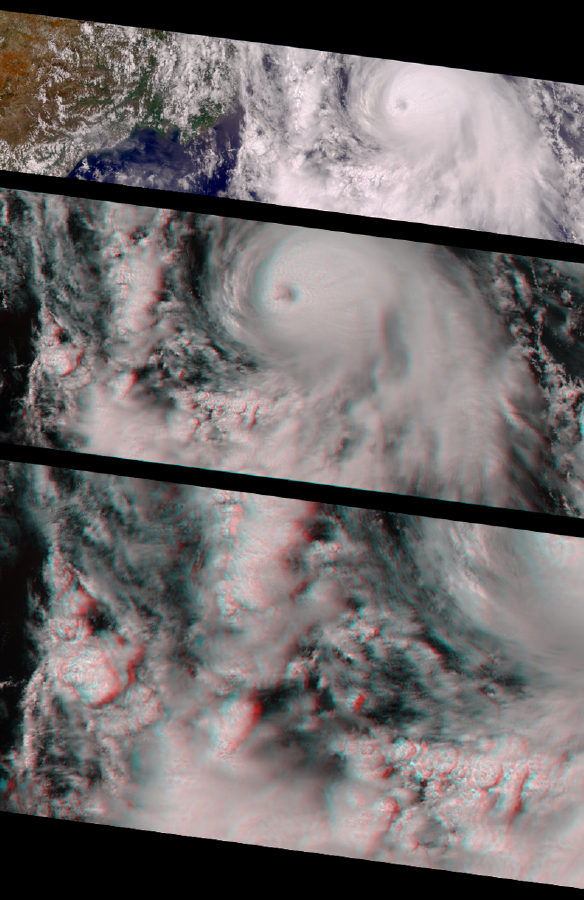

MISR Views Hurricane Carlotta

With winds reaching 155 mph, this year’s Hurricane Carlotta became the second strongest eastern Pacific June hurricane on record. These images from MISR show the hurricane on June 21, the day of its peak intensity. The pictures are oriented so that the spacecraft’s flight path is from left to right; north is at the left.

The top image is a color view from MISR’s vertical (nadir) camera, showing Carlotta’s location in the eastern Pacific Ocean, about 500 km south of Puerto Vallarta, Mexico.

The middle image is a stereoscopic “anaglyph” created using MISR’s nadir camera plus one of its aftward-viewing cameras, and shows a closer view of the area around the hurricane. Viewing with red/blue glasses (red filter over the left eye) is required to obtain a 3-D stereo effect.

Near the center of the storm, the eye is about 25 km in diameter and partially obscured by a thin cloud. About 50 km to the left of the eye, the sharp drop-off from high-level to low-level cloud gives a sense of the vertical extent of the hidden eye wall. The low-level cloud is spiraling counterclockwise into the center of the cyclone. It then rises in the vicinity of the eye wall and emerges with a clockwise rotation at high altitude. Maximum surface winds are found near the eye wall.

The bottom stereo image is a zoomed-in view of convective clouds in the hurricane’s spiral arms. The arms are breeding grounds for severe thunderstorms, with associated heavy rain and flooding, frequent lightning, and tornadoes. Thunderstorms rise in dramatic fashion to about the same altitude as the high cloud near the hurricane’s center, and are made up of individual cells that are typically less than 20 km in diameter. This image shows a number of these cells, some fairly isolated, and others connected together. Their three-dimensional structure is clearly apparent in this stereo view.

MISR was built and is managed by NASA’s Jet Propulsion Laboratory, Pasadena, CA, for NASA’s Office of Earth Science, Washington, DC. The Terra satellite is managed by NASA’s Goddard Space Flight Center, Greenbelt, MD. JPL is a division of the California Institute of Technology.

Credit: NASA/GSFC/JPL, MISR Team